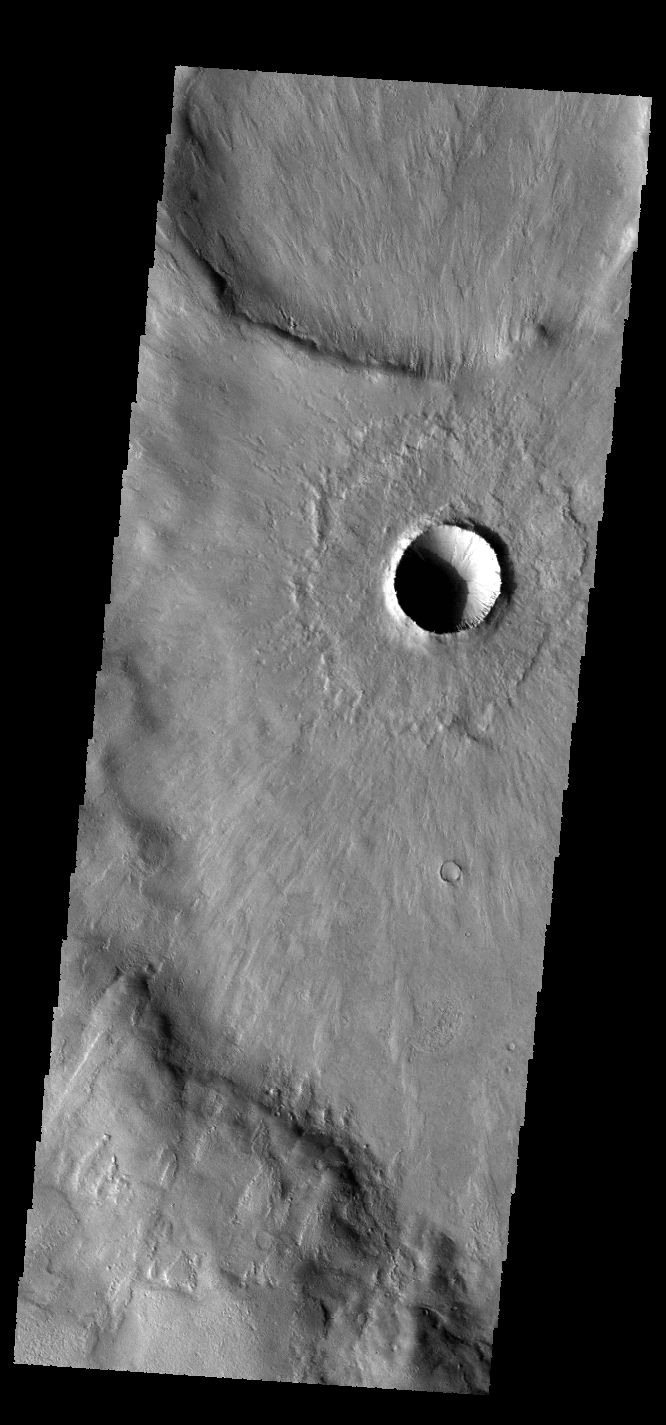

Young Crater – Again

This VIS image shows the same young crater from earlier this week. In this image we can see how the thin radial ejecta has lapped up and over the ridge at the bottom of the image.

Credit: NASA/JPL-Caltech/ASU